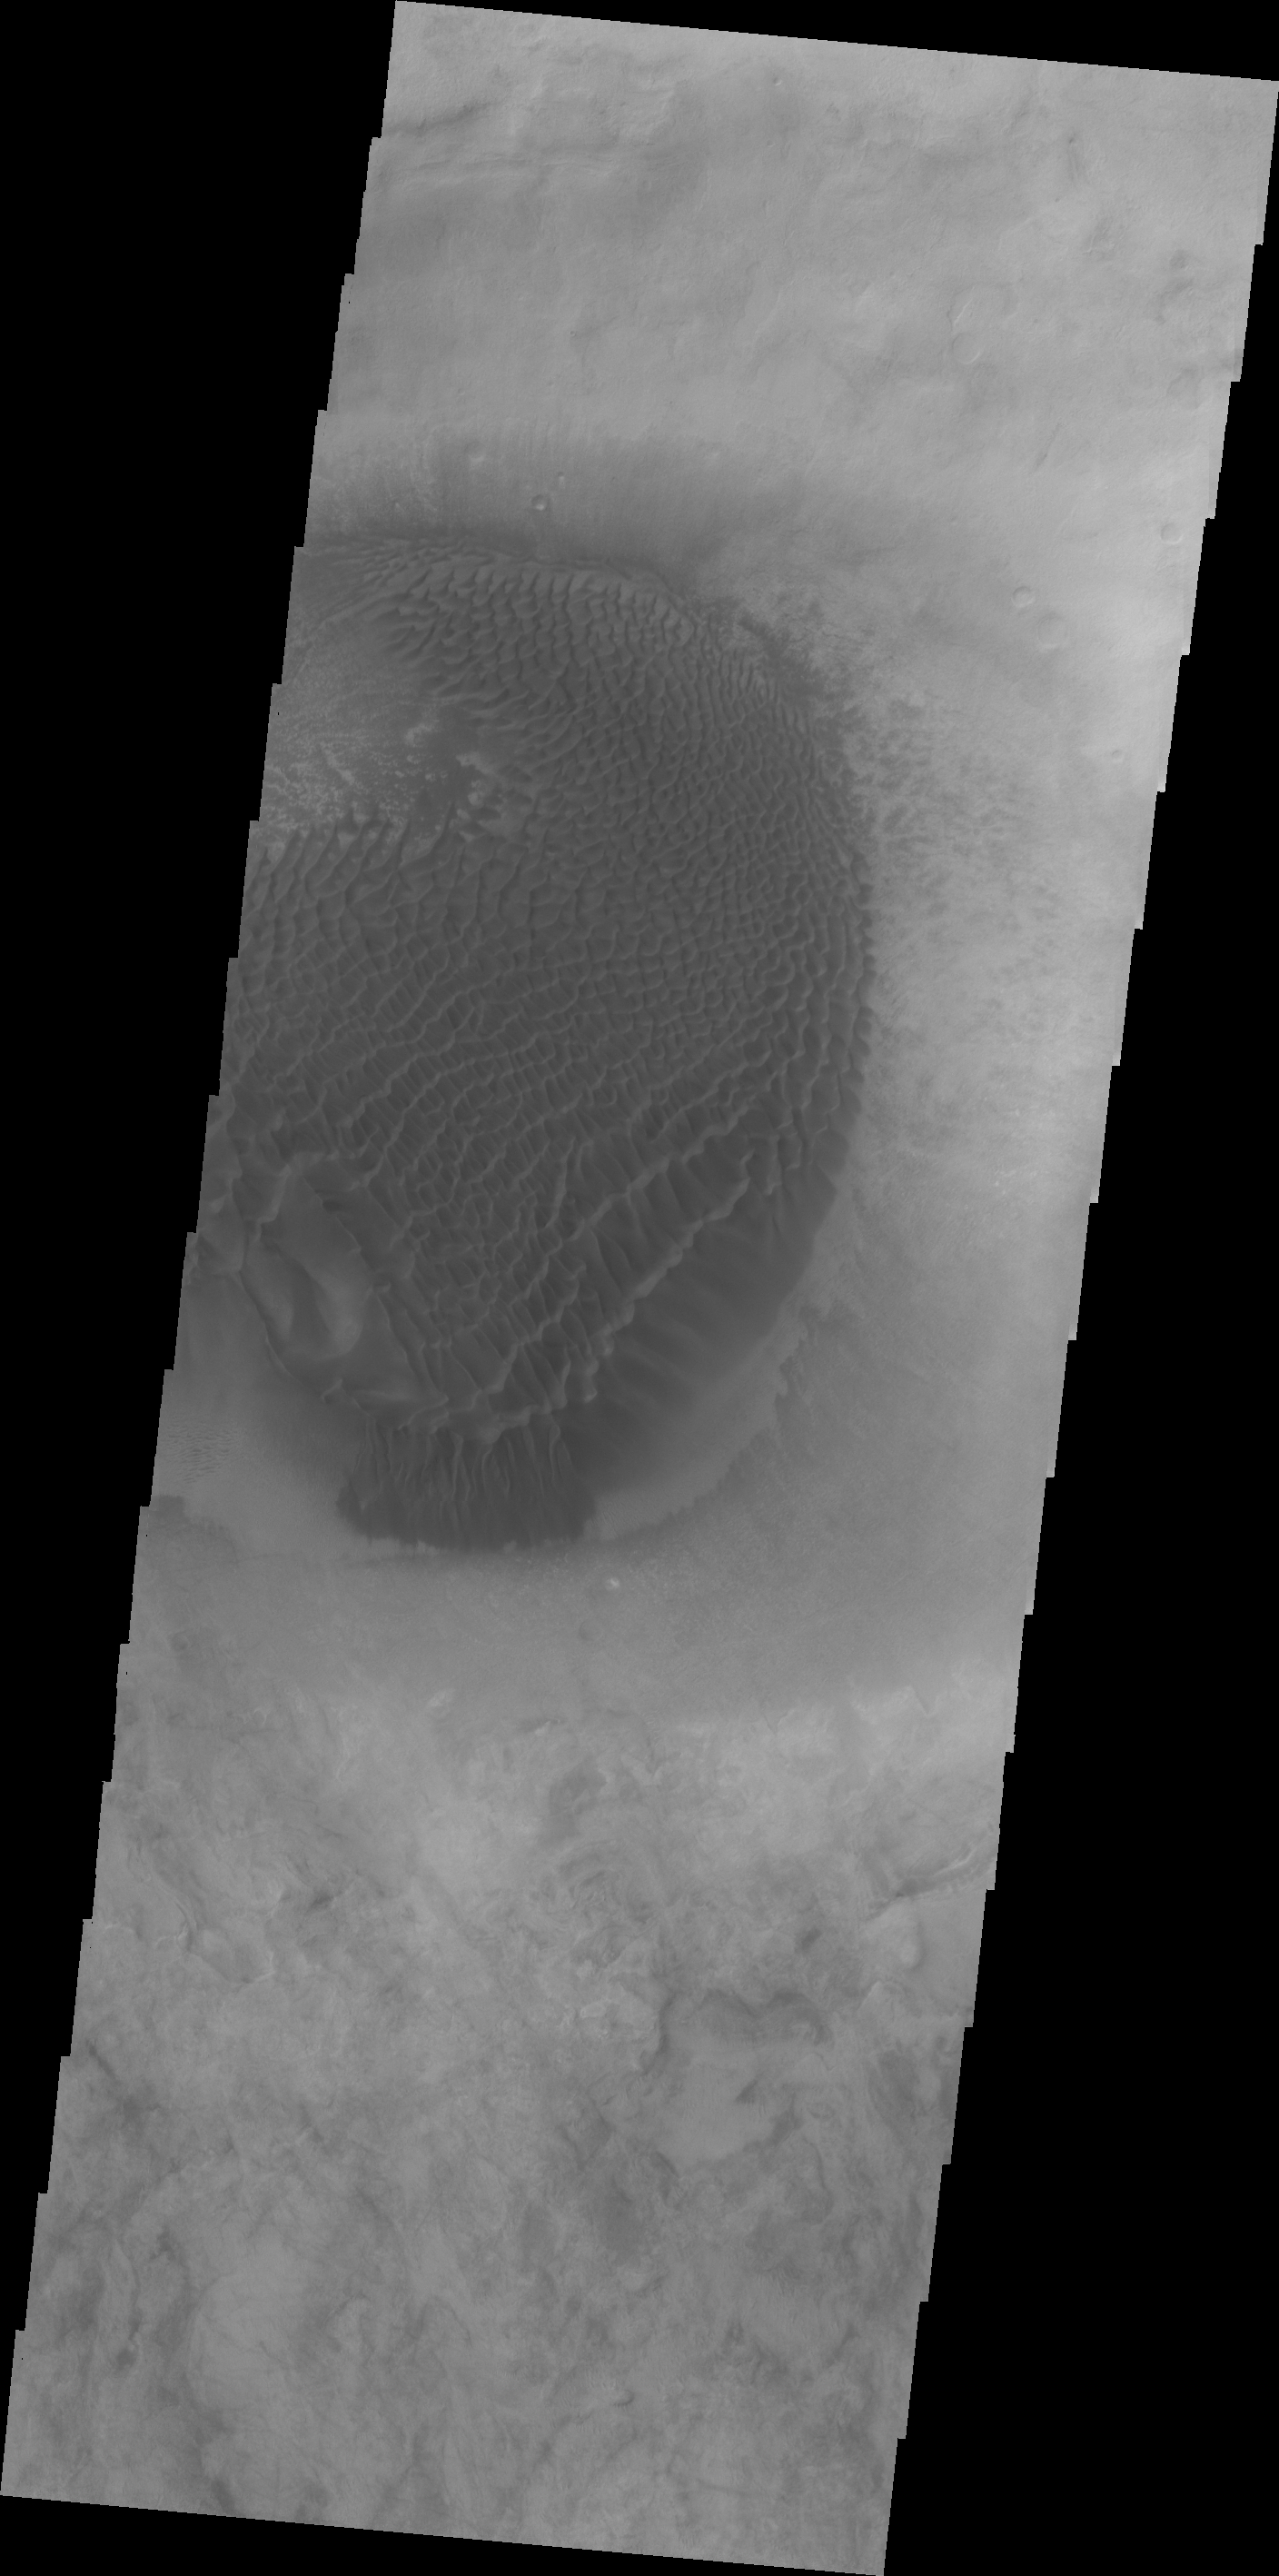

Misty Star in the Sea Serpent

A large mound of sand and dune forms are located on the floor of an unnamed crater south of Rabe Crater in Noachis Terra.

Credit: NASA/JPL/ASU